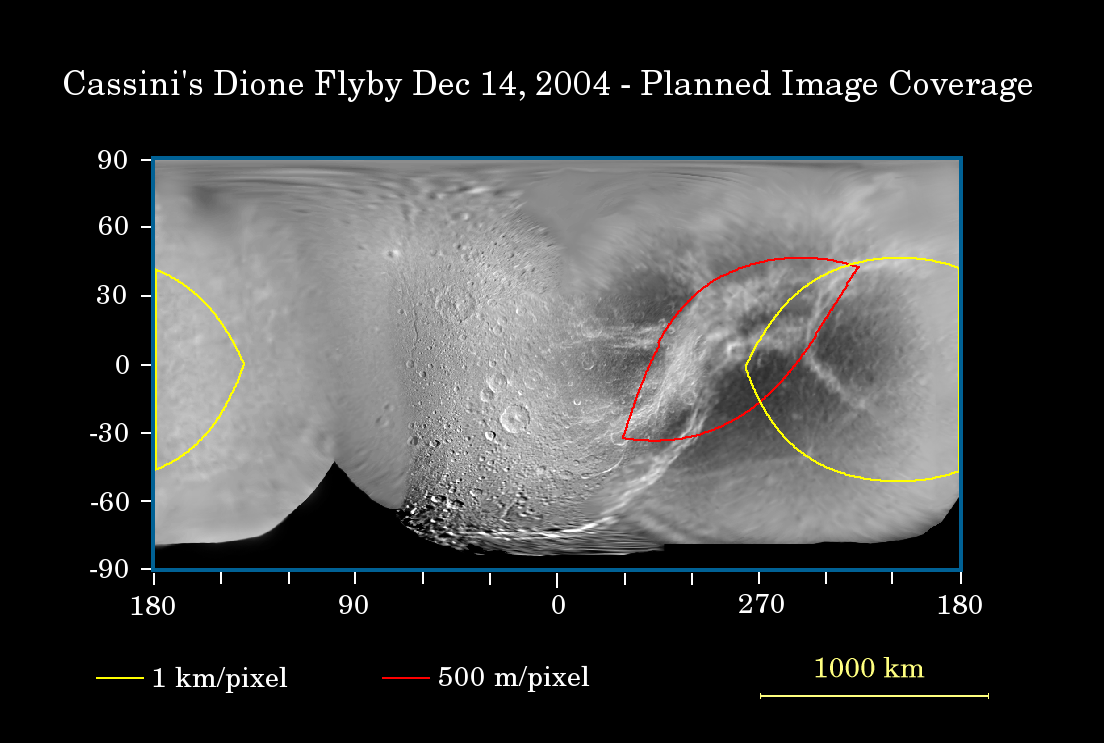

First Flyby of Dione

This map of Saturn’s moon Dione, generated from Cassini images taken during the spacecraft’s first two orbits of Saturn, illustrates the imaging coverage planned during Cassini’s first Dione flyby on Dec. 14, 2004.

Colored lines enclose regions that will be covered at different imaging scales as Cassini approaches Dione.

Cassini will zoom past Dione at a distance of approximately 81,400 kilometers (50,600 miles) during this flyby. An even closer encounter with Dione is in store for Cassini in October 2005, when the spacecraft is slated to fly past the icy moon at a mere 500 kilometers (311 miles).

Images from this week’s flyby will be superior in resolution to those obtained by NASA’s Voyager 1 in November 1980. Voyager 1 passed Dione at a distance of 161,520 kilometers (100,364 miles) at closest approach, yielding a best resolution of approximately 1 kilometer per pixel. The area to be imaged at highest resolution by Cassini during this upcoming flyby will be centered on the bright, wispy terrain on Dione’s trailing hemisphere, marked by the red outline on this map. The resolution of Cassini images in this region will be 500 meters per pixel and better.

The map was created by images acquired in visible light using the Cassini narrow angle camera. The highest southern latitudes on Dione have not yet been seen by Cassini, resulting in the map’s lower limit of approximately 80 degrees south latitude.

The Cassini-Huygens mission is a cooperative project of NASA, the European Space Agency and the Italian Space Agency. The Jet Propulsion Laboratory, a division of the California Institute of Technology in Pasadena, manages the Cassini-Huygens mission for NASA’s Office of Space Science, Washington, D.C. The Cassini orbiter and its two onboard cameras, were designed, developed and assembled at JPL. The imaging team is based at the Space Science Institute, Boulder, Colo.

Credit: NASA/JPL/Space Science Institute